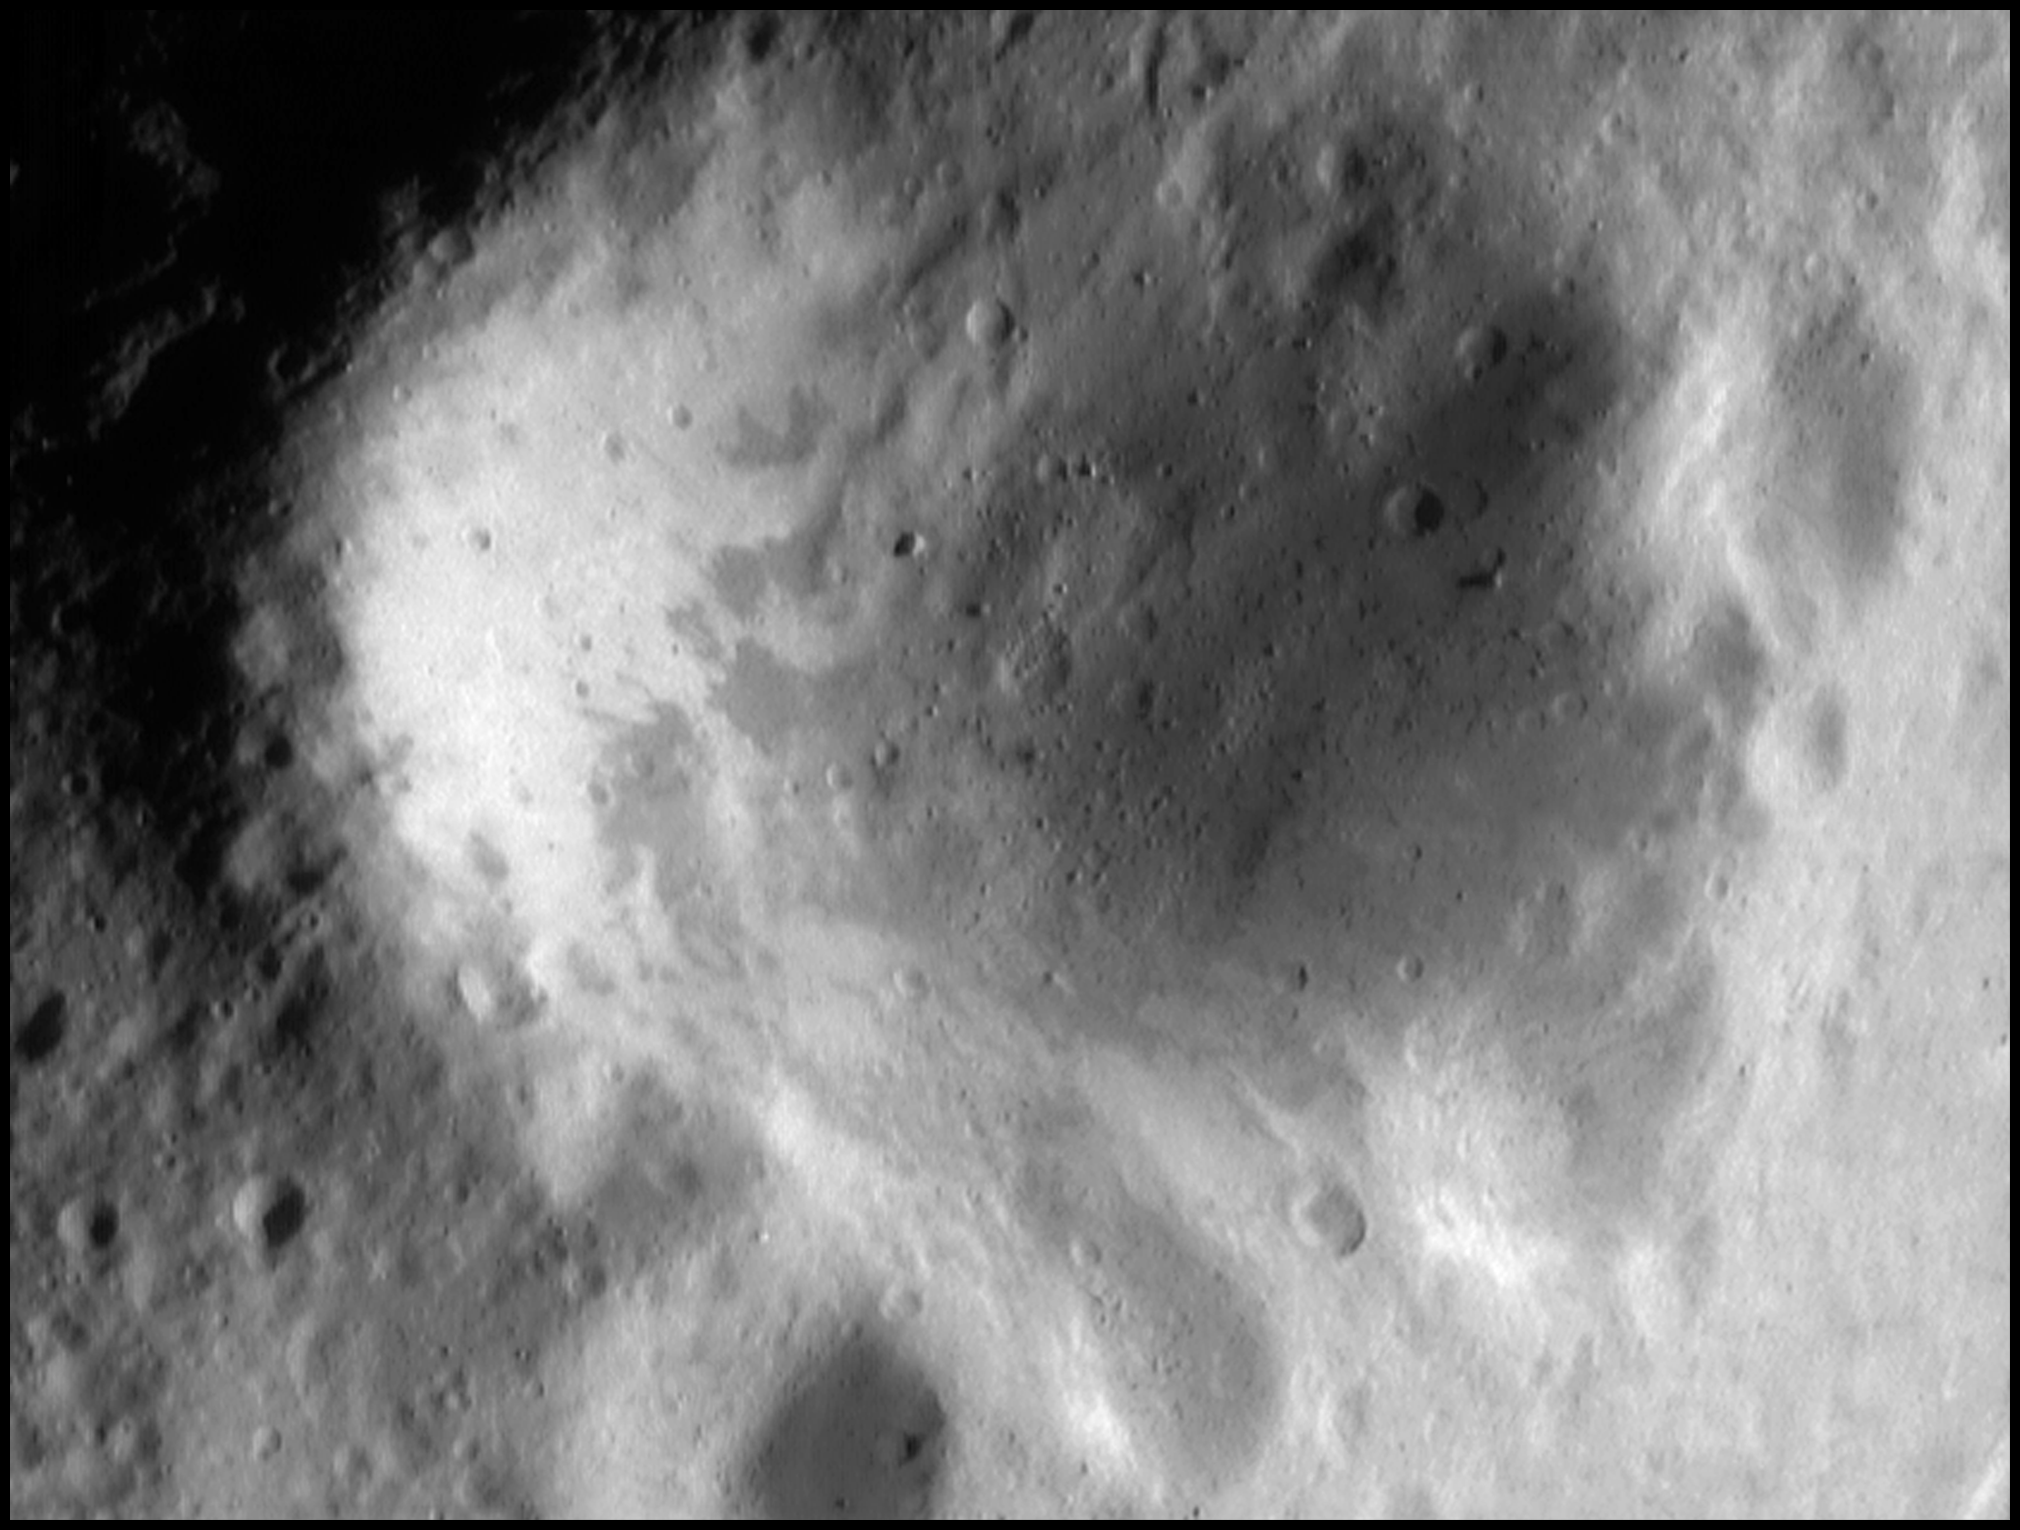

A Look at Psyche

This view of the largest crater on Eros — a mosaic of NEAR Shoemaker images taken Sept. 10, 2000, from an altitude of 62 miles (100 kilometers) – offers a new perspective on the feature known as Psyche. The images were taken as the spacecraft flew directly over the 3.3-mile (5.3 kilometer) wide crater and its smaller sister craters, which align its rim and create a paw-like appearance.

Providing additional clues to the history of Eros, the image shows several troughs and scarps that appear to cut through the crater. These structural features occurred after the crater was formed, perhaps resulting from a large impact elsewhere on the asteroid.

The low light coming from the right of the photo highlights the crater’s raised rim. Bright patterns on the crater wall likely come from dark material moving downslope and revealing fresher material underneath. A large boulder perched on the crater wall illustrates Eros’ unusual gravity; because of its elongated shape the gravity “lows” on Eros are not necessarily in the lowest parts of craters. In this section, the boulder seems to rest on the wall, instead of rolling down to the floor.

Built and managed by The Johns Hopkins University Applied Physics Laboratory, Laurel, Maryland, NEAR was the first spacecraft launched in NASA’s Discovery Program of low-cost, small-scale planetary missions. See the NEAR web page at http://near.jhuapl.edu/ for more details.

Credit: NASA/JPL/JHUAPL